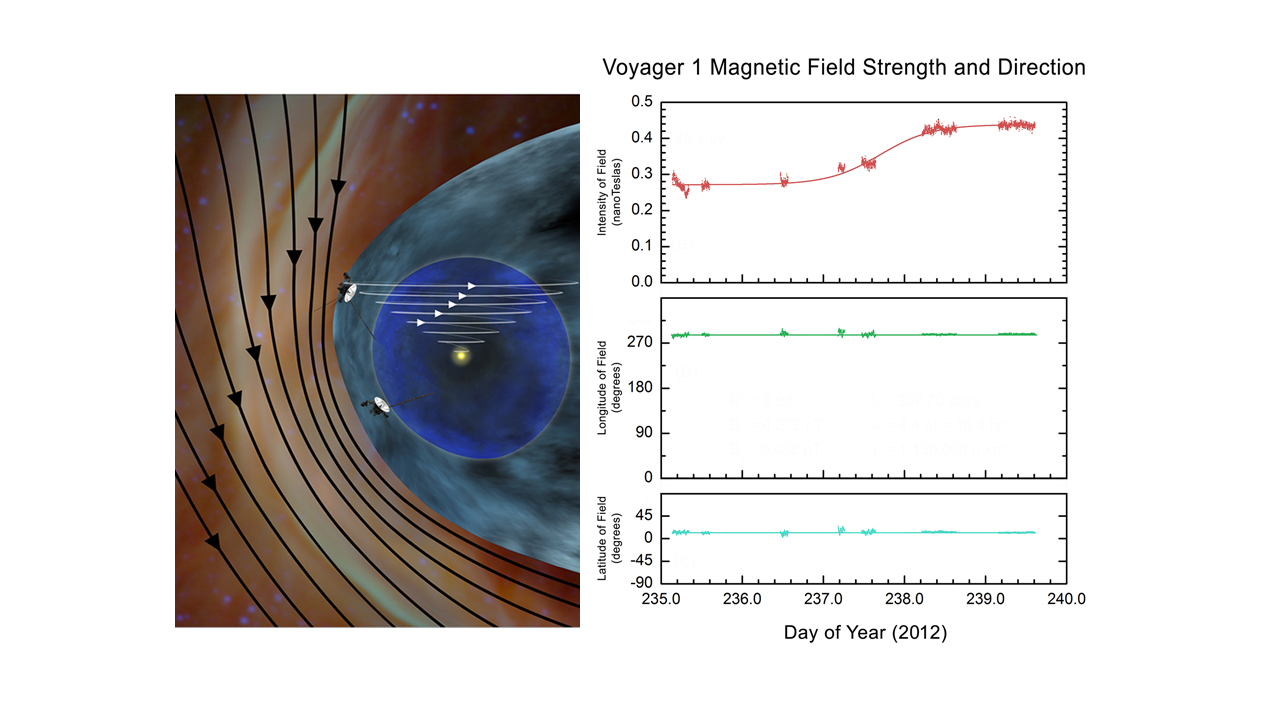

Mystery of the Interstellar Magnetic Field (Artist’s Concept)

Scientists expected Voyager 1 to measure magnetic field lines traveling in the directions shown by the artist’s concept at left, as it crossed into interstellar space. Instead the spacecraft detected much less dramatic changes to the magnetic field lines as indicated by the data on right.

The artist’s concept on left is based on theoretical models predicting the direction and strength of magnetic field lines coming from the sun and interstellar space. In reality, Voyager measured almost no change in the direction of the magnetic field lines as it crossed into interstellar space, even though the field became stronger.

Instead, the key evidence that Voyager entered interstellar space came in the form of an increase in plasma density: this thicker soup of electrically charged atoms and electrons is a telltale sign of the region beyond the reach of our sun’s wind — the heliospheric bubble within which we are contained.

These observations render previous theories of the interstellar region’s magnetic fields questionable.

The Voyager spacecraft were built and continue to be operated by NASA’s Jet Propulsion Laboratory, in Pasadena, Calif. Caltech manages JPL for NASA. The Voyager missions are a part of NASA’s Heliophysics System Observatory, sponsored by the Heliophysics Division of the Science Mission Directorate at NASA Headquarters in Washington.

Credit: NASA/JPL-Caltech